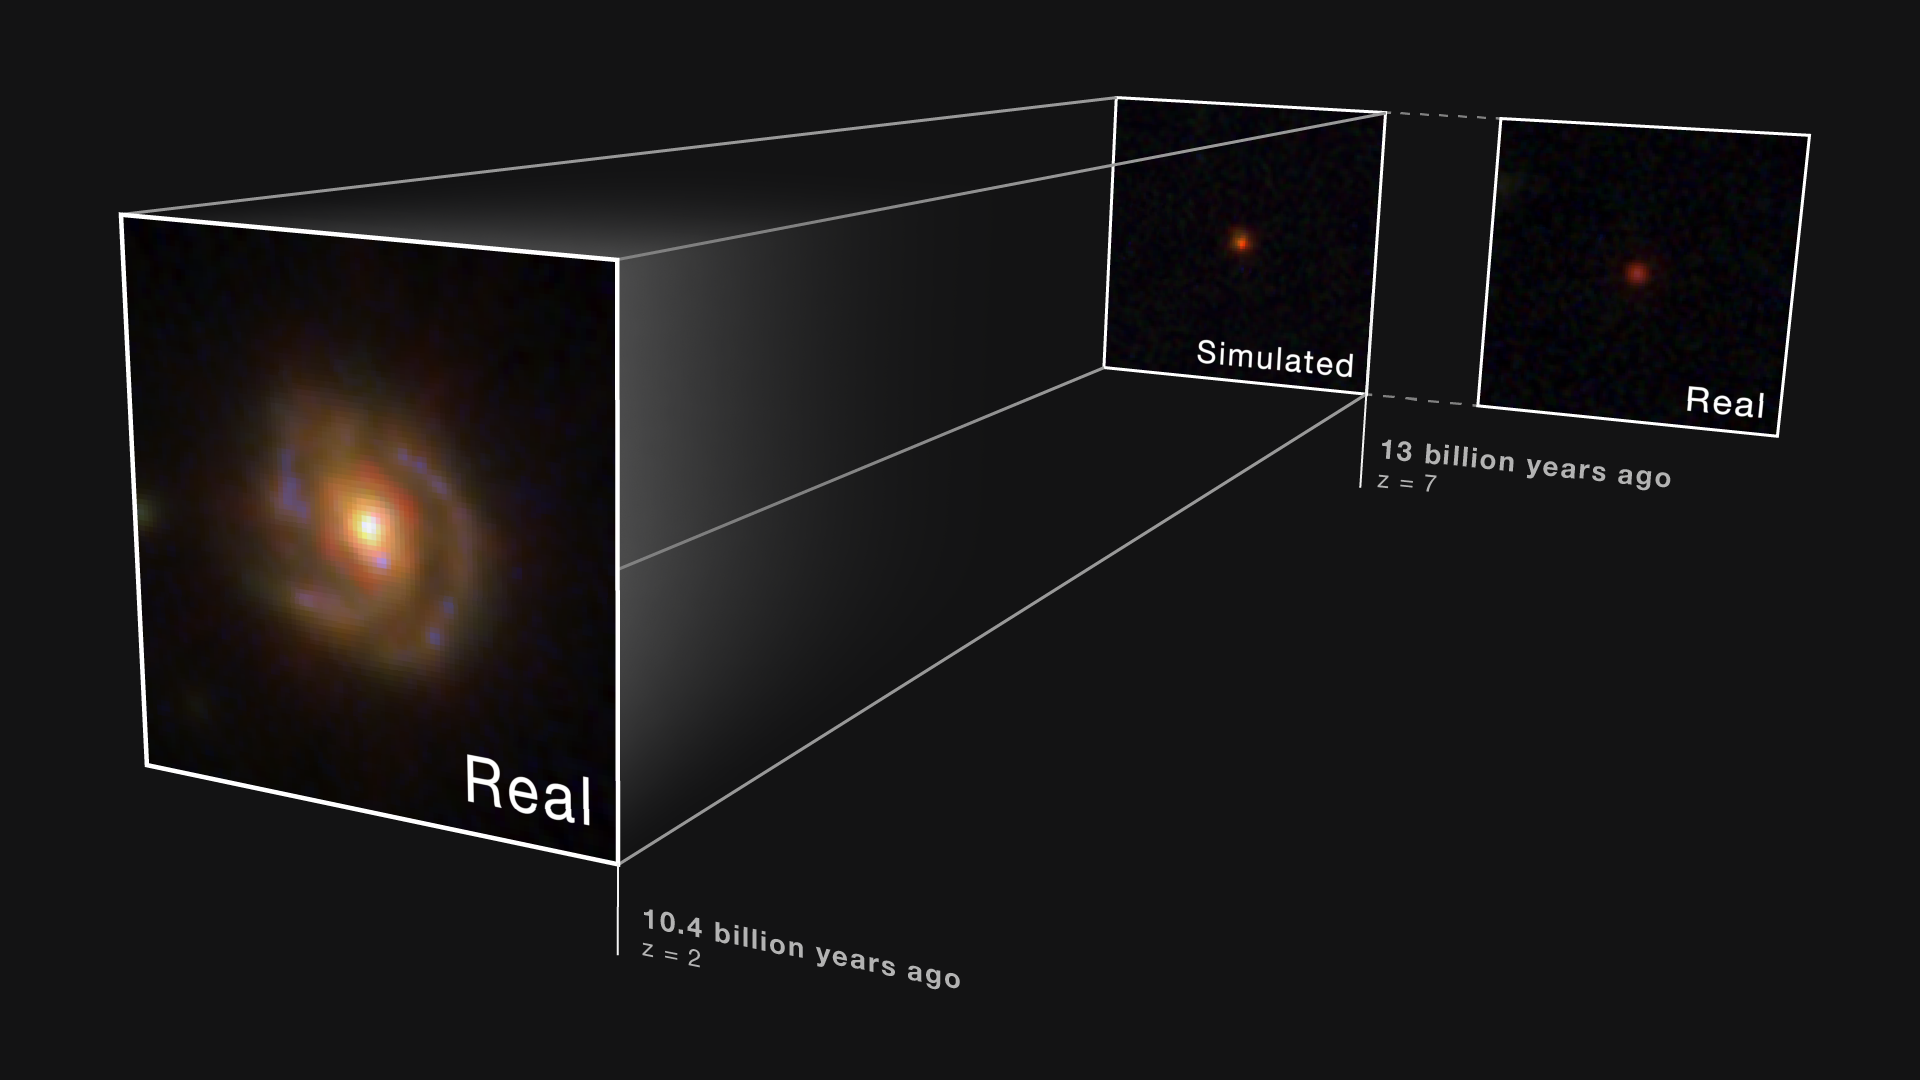

Little Red Dot at Redshift 2: Real and Simulated Graphic

Scientists analyzed Hubble’s ultraviolet- and Webb’s infrared-imaging and spectroscopic archival data, respectively, to confirm lower-redshift spiral galaxy WISEA J123635.56+621424.2 — nicknamed the “Saguaro” for its prominent spiral arms — met the criteria of a prototypical LRD. Additionally, the team synthetically shifted the galaxy to a higher redshift to find out how this galactic environment would appear to observers if located in the early universe.

As the team expected, the Saguaro’s surrounding galactic structure fades so that only the bright, LRD-like source at its center is visible. This suggests that although LRDs may seem like a unique galaxy population, they are actually affected by observational bias and some features just don’t appear at higher redshifts with current technology.

Credit: Image: NASA, ESA, CSA, Pierluigi Rinaldi (Steward Observatory); Image Processing: Alyssa Pagan (STScI); Illustration: Leah Hustak (STScI)